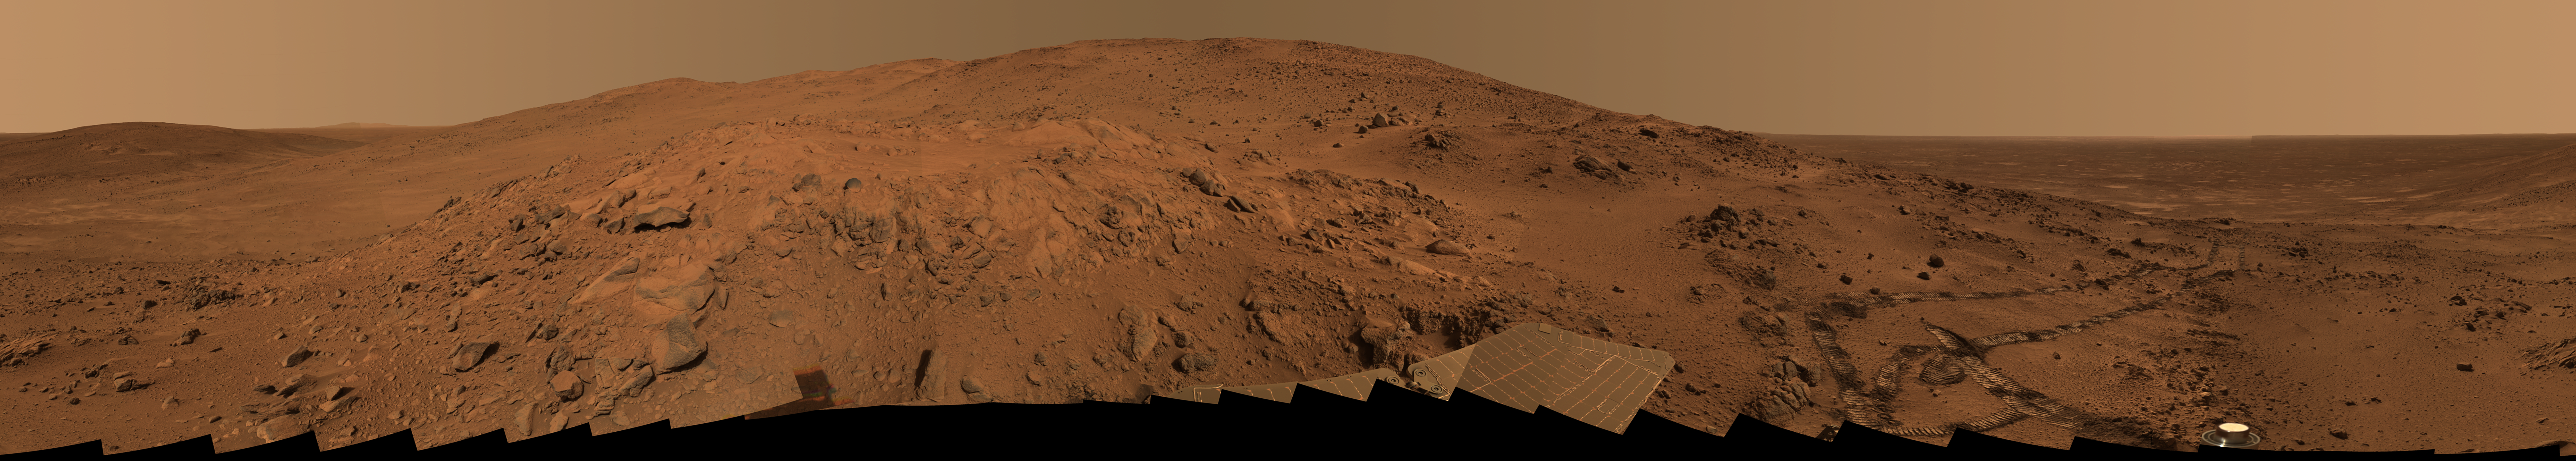

‘Lookout Panorama’ from Spirit

This is the Spirit panoramic camera’s “Lookout” panorama, acquired on the rover’s 410th to 413th martian days, or sols (Feb. 27 to Mar. 2, 2005). The view is from a position known informally as “Larry’s Lookout” along the drive up “Husband Hill.” The summit of Husband Hill is the far peak near the center of this panorama and is about 200 meters (656 feet) away from the rover and about 45 meters (148 feet) higher in elevation. The bright rocky outcrop near the center of the panorama is part of the “Cumberland Ridge,” and beyond that and to the left is the “Tennessee Valley.”

The panorama spans 360 degrees and consists of images obtained in 108 individual pointings and five filters at each pointing. This mosaic is an approximately true-color rendering generated using the images acquired through panoramic camera’s 750-nanometer, 530-nanometer, and 480-nanometer filters. The lighting varied considerably during the four sols that it took to acquire this image (partly because of imaging at different times of sol, but also partly because of small sol-to-sol variations in the dustiness of the atmosphere), resulting in some obvious image seams or rock shadow variations within the mosaic. These seams have been smoothed out from the sky parts of the mosaic in order to simulate better the vista that a person would have if they were viewing it all at the same time on Mars. However, it is often not possible or practical to smooth out such seams for regions of rock, soil, rover tracks, or solar panels. Such is the nature of acquiring and assembling large Pancam panoramas from the rovers.

Spirit’s tracks leading back from the “West Spur” region can be seen on the right side of the panorama. The region just beyond the area where the tracks made their last zig-zag is the area known as “Paso Robles,” where Spirit discovered rock and soil deposits with very high sulfur abundances. After acquiring this mosaic (which took several weeks to fully downlink and then several more weeks to process), Spirit drove around the Cumberland Ridge rocks seen here and is now driving up the flank of Husband Hill, heading toward the summit.

Credit: NASA/JPL/Cornell